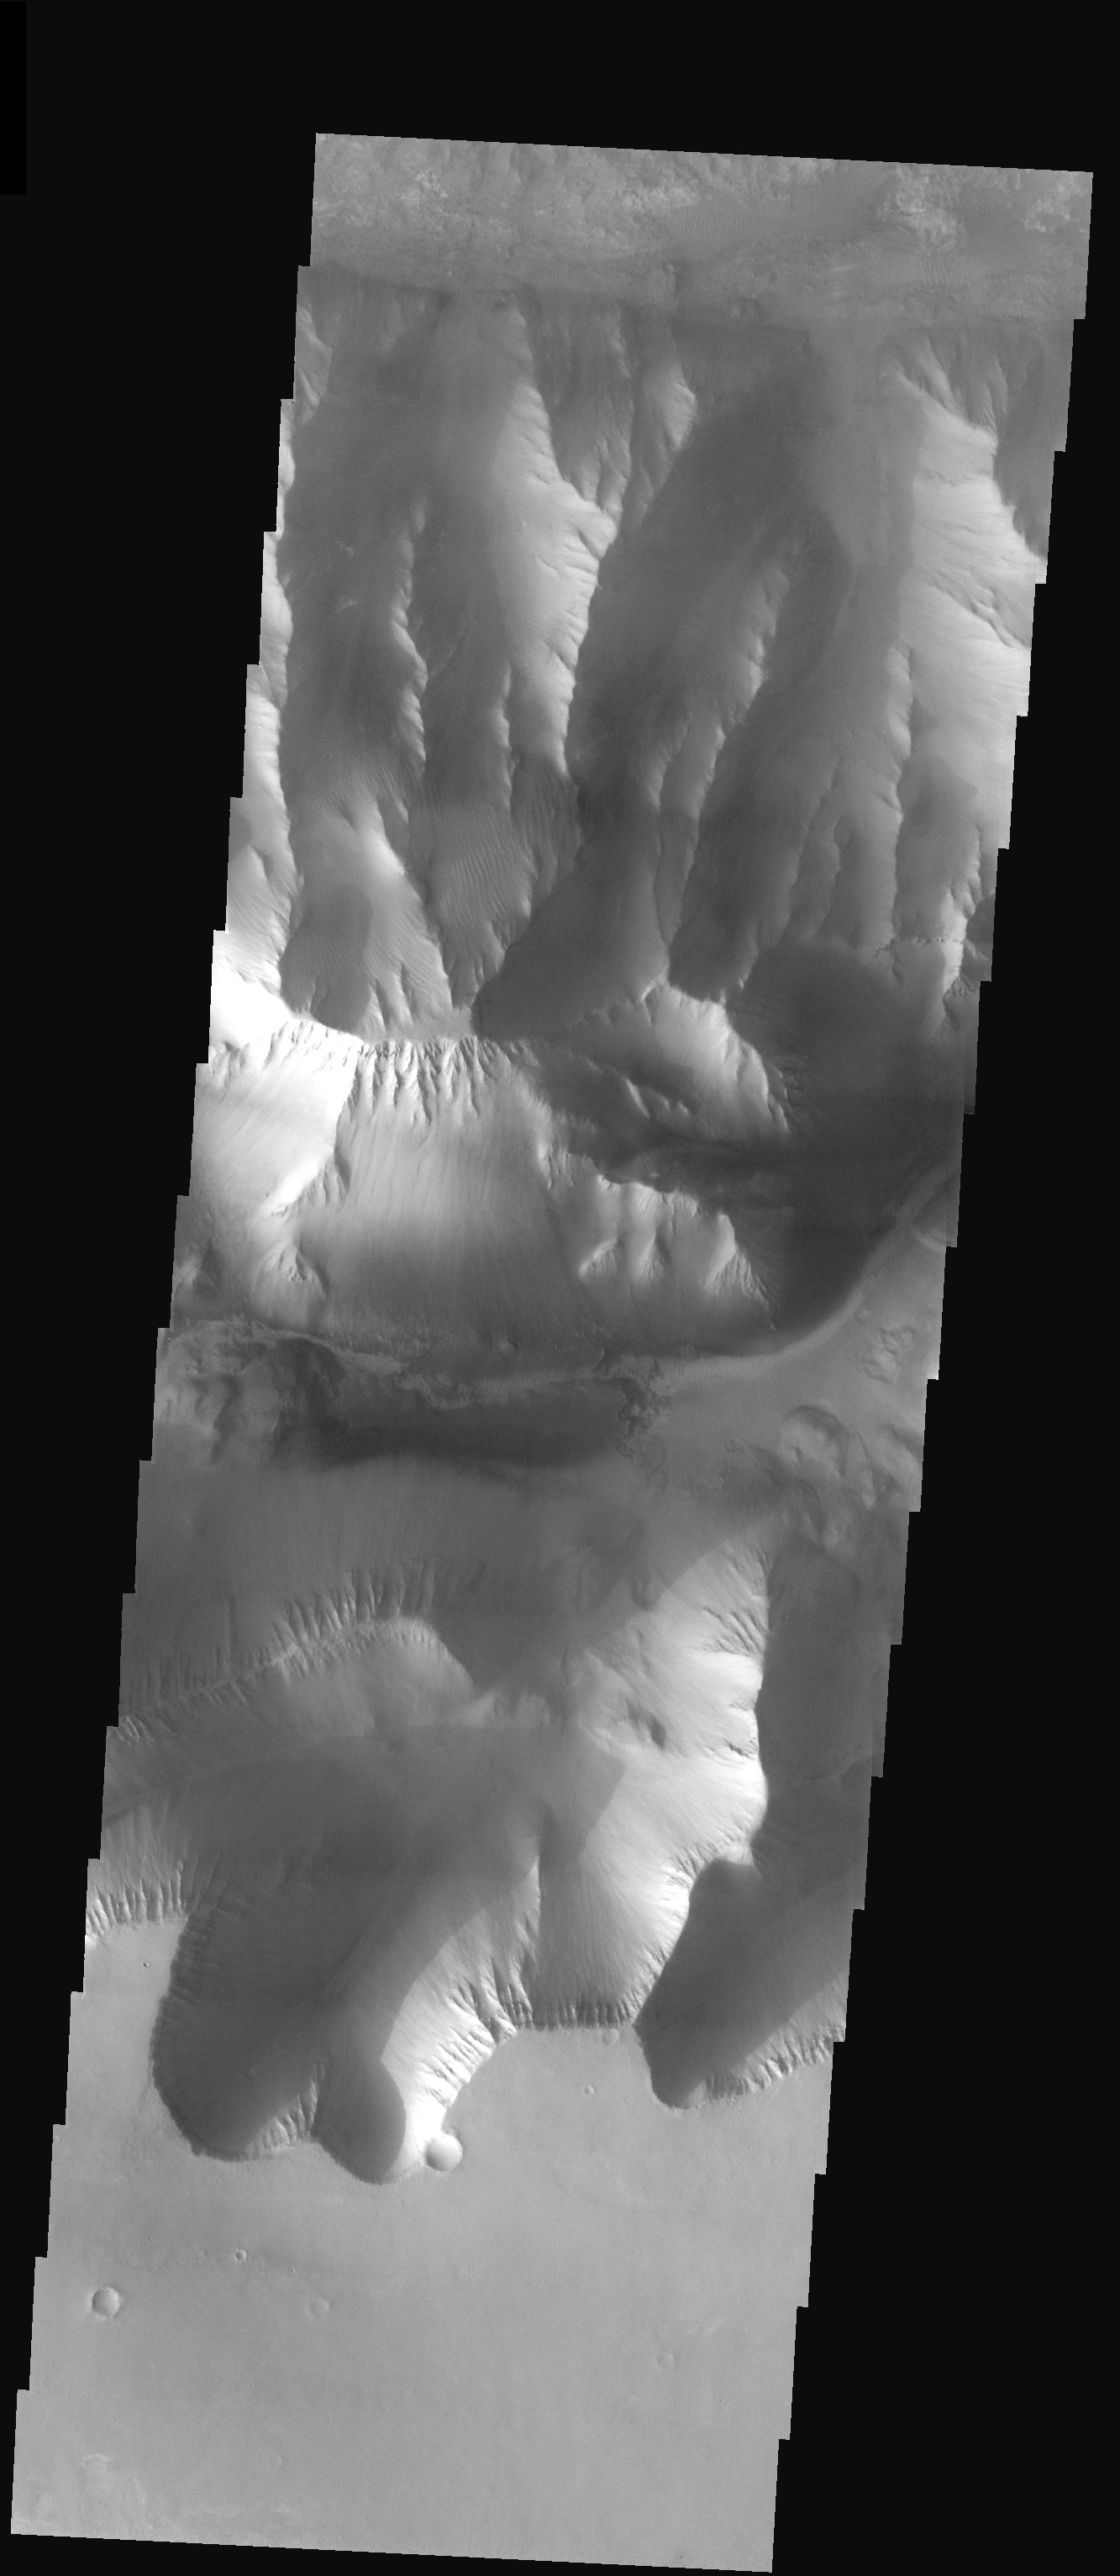

Valles Marineris Landforms

Released 20 August 2003

The steep canyon walls and ridge forming layers of Valles Marineris are on display in this THEMIS picture. Landslides and gullies observed throughout the image are evidence to the continued mass wasting of the martian surface. Upon close examination of the canyon floor, small ripples that are likely migrating sand dunes are seen on the surface. Some slopes also display an interesting raked-like appearance that may be due to a combination of aeolian and gully forming processes.

Image information: VIS instrument. Latitude -7.4, Longitude 274.2 East (85.8 West). 19 meter/pixel resolution.

Note: this THEMIS visual image has not been radiometrically nor geometrically calibrated for this preliminary release. An empirical correction has been performed to remove instrumental effects. A linear shift has been applied in the cross-track and down-track direction to approximate spacecraft and planetary motion. Fully calibrated and geometrically projected images will be released through the Planetary Data System in accordance with Project policies at a later time.

NASA’s Jet Propulsion Laboratory manages the 2001 Mars Odyssey mission for NASA’s Office of Space Science, Washington, D.C. The Thermal Emission Imaging System (THEMIS) was developed by Arizona State University, Tempe, in collaboration with Raytheon Santa Barbara Remote Sensing. The THEMIS investigation is led by Dr. Philip Christensen at Arizona State University. Lockheed Martin Astronautics, Denver, is the prime contractor for the Odyssey project, and developed and built the orbiter. Mission operations are conducted jointly from Lockheed Martin and from JPL, a division of the California Institute of Technology in Pasadena.

Credit: NASA/JPL/Arizona State University